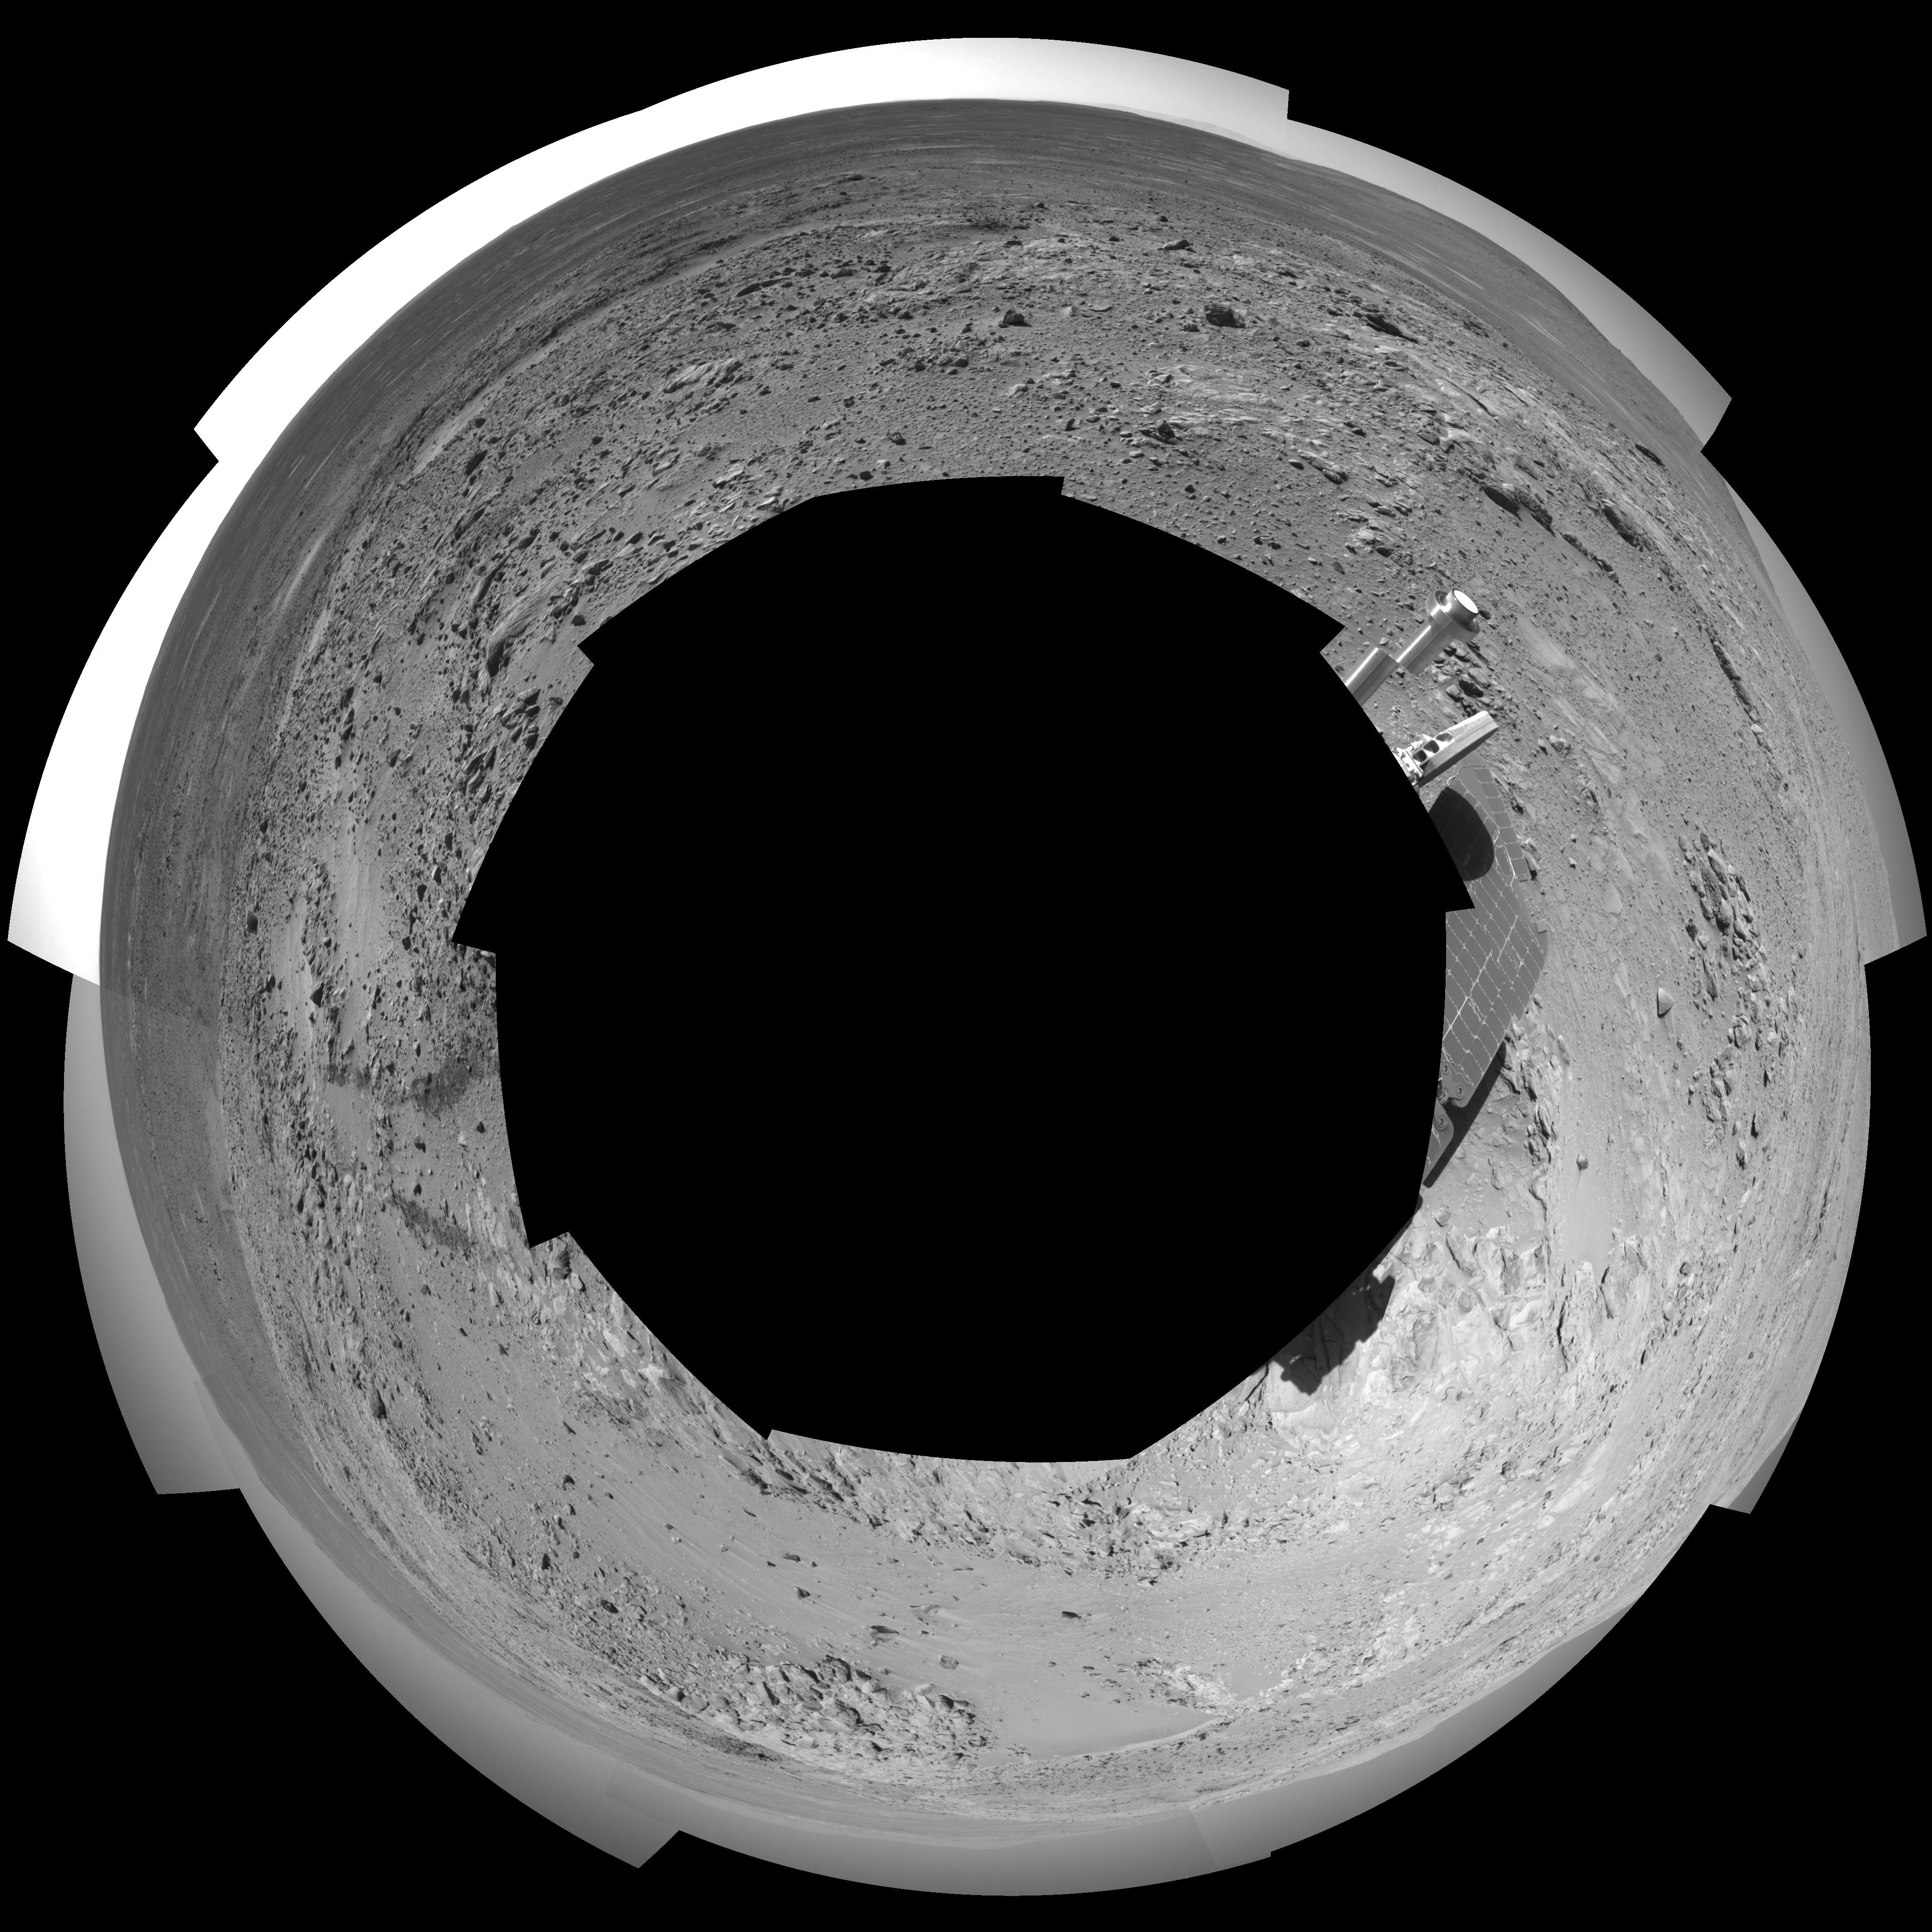

Spirit’s Surroundings on ‘West Spur,’ Sol 305 (Polar)

This 360-degree panorama shows the terrain surrounding NASA’s Mars Exploration Rover Spirit as of the rover’s 305th martian day, or sol, (Nov. 11, 2004). At that point, Spirit was climbing the “West Spur” of the “Columbia Hills.” The rover had just finished inspecting a rock called “Lutefisk” and was heading uphill toward an area called “Machu Picchu.” Spirit used its navigational camera to take the images combined into this mosaic. The rover’s location when the images were taken is catalogued as the mission’s site 89, position 205. The view is presented here as a polar projection with geometric seam correction.

Credit: NASA/JPL